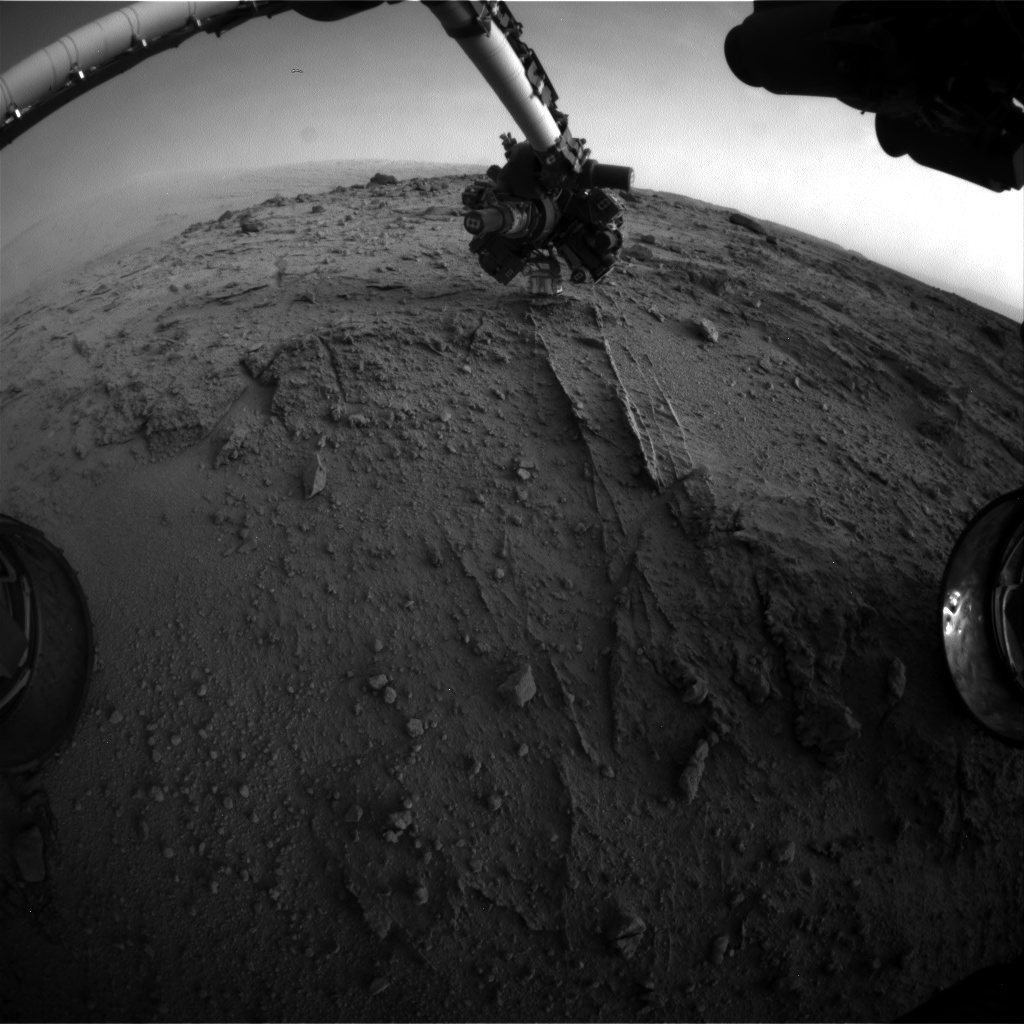

Curiosity Uses X-ray Instrument’s Data for Proximity Placement

NASA’s Mars rover Curiosity used a new technique, with added autonomy for the rover, in placement of the tool-bearing turret on its robotic arm during the 399th Martian day, or sol, of the mission. This image from the rover’s front Hazard Avoidance Camera (Hazcam) on that sol shows the position of the turret during that process, with the Alpha Particle X-ray Spectrometer (APXS) instrument placed close to the target rock.

The technique, called proximity placement, uses the APXS as if it were a radar for assessing how close the instrument is to a soil or rock surface. The rover can interpret the data and autonomously move the turret closer if it is not yet close enough. This will enable placement of the instrument much closer to soil targets than would have been feasible without risk of touching the sensor head to loose soil or needed extra days of having team members check the data and command arm movement in response.

The location is at “Darwin,” inside Gale Crater, where the rover stopped for several days to examine outcrop along the route to Mount Sharp.

NASA’s Jet Propulsion Laboratory, Pasadena, Calif., manages the Mars Science Laboratory Project and the mission’s Curiosity rover for NASA’s Science Mission Directorate in Washington. The rover was designed and assembled at JPL, a division of the California Institute of Technology in Pasadena.

Credit: NASA/JPL-Caltech